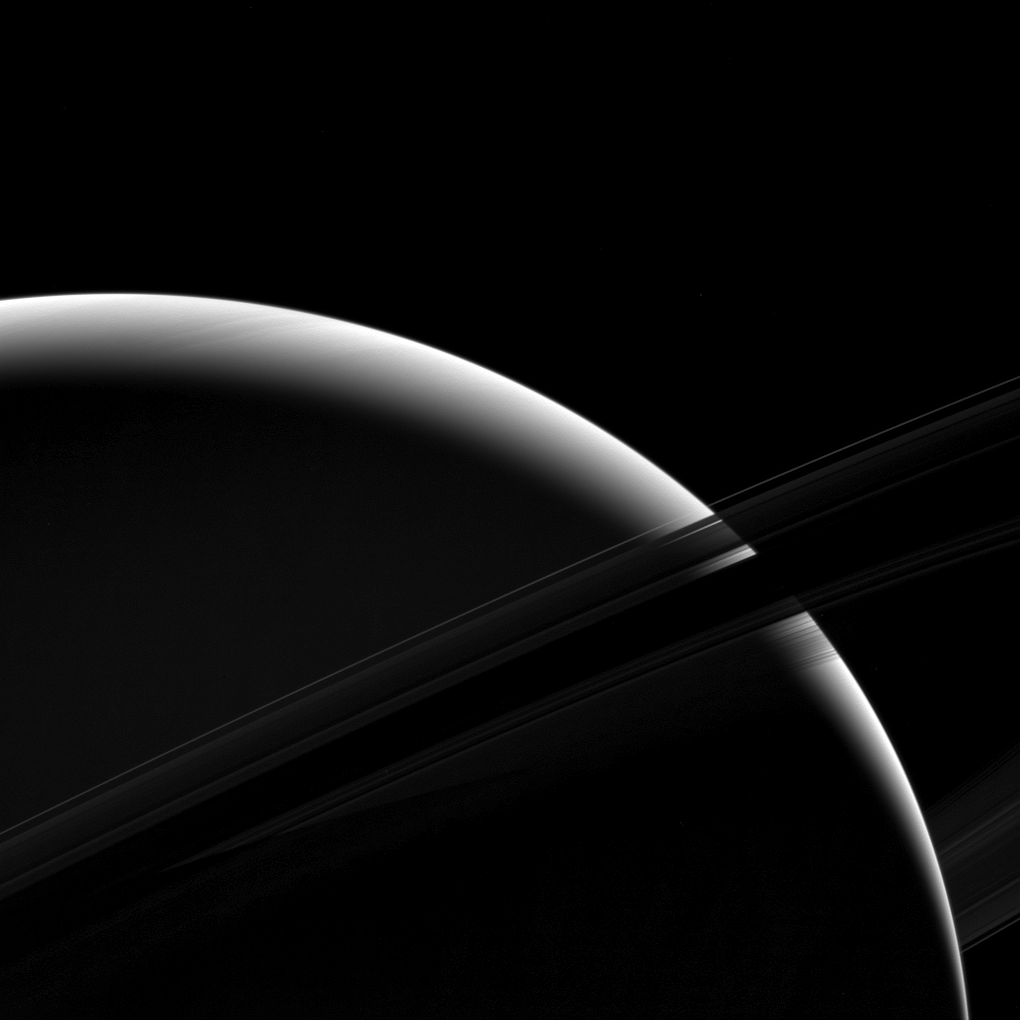

Sliver of Saturn

Although only a sliver of Saturn’s sunlit face is visible in this view, the mighty gas giant planet still dominates the view.

From this vantage point just beneath the ring plane, the dense B ring becomes dark and essentially opaque, letting almost no light pass through. But some light reflected by the planet passes through the less dense A ring, which appears above the B ring in this photo. The C ring, silhouetted just below the B ring, lets almost all of Saturn’s reflected light pass right through it, as if it were barely there at all. The F ring appears as a bright arc in this image, which is visible against both the backdrop of Saturn and the dark sky. (For a diagram showing the names and positions of the rings see PIA08389.)

This view looks toward the unilluminated side of the rings from about 7 degrees below the ring plane. The image was taken in green light with the Cassini spacecraft wide-angle camera on Jan. 18, 2017.

The view was acquired at a distance of approximately 630,000 miles (1 million kilometers) from Saturn. Image scale is 38 miles (61 kilometers) per pixel.

The Cassini mission is a cooperative project of NASA, ESA (the European Space Agency) and the Italian Space Agency. The Jet Propulsion Laboratory, a division of the California Institute of Technology in Pasadena, manages the mission for NASA’s Science Mission Directorate, Washington. The Cassini orbiter and its two onboard cameras were designed, developed and assembled at JPL. The imaging operations center is based at the Space Science Institute in Boulder, Colorado.

Credit: NASA/JPL-Caltech/Space Science Institute